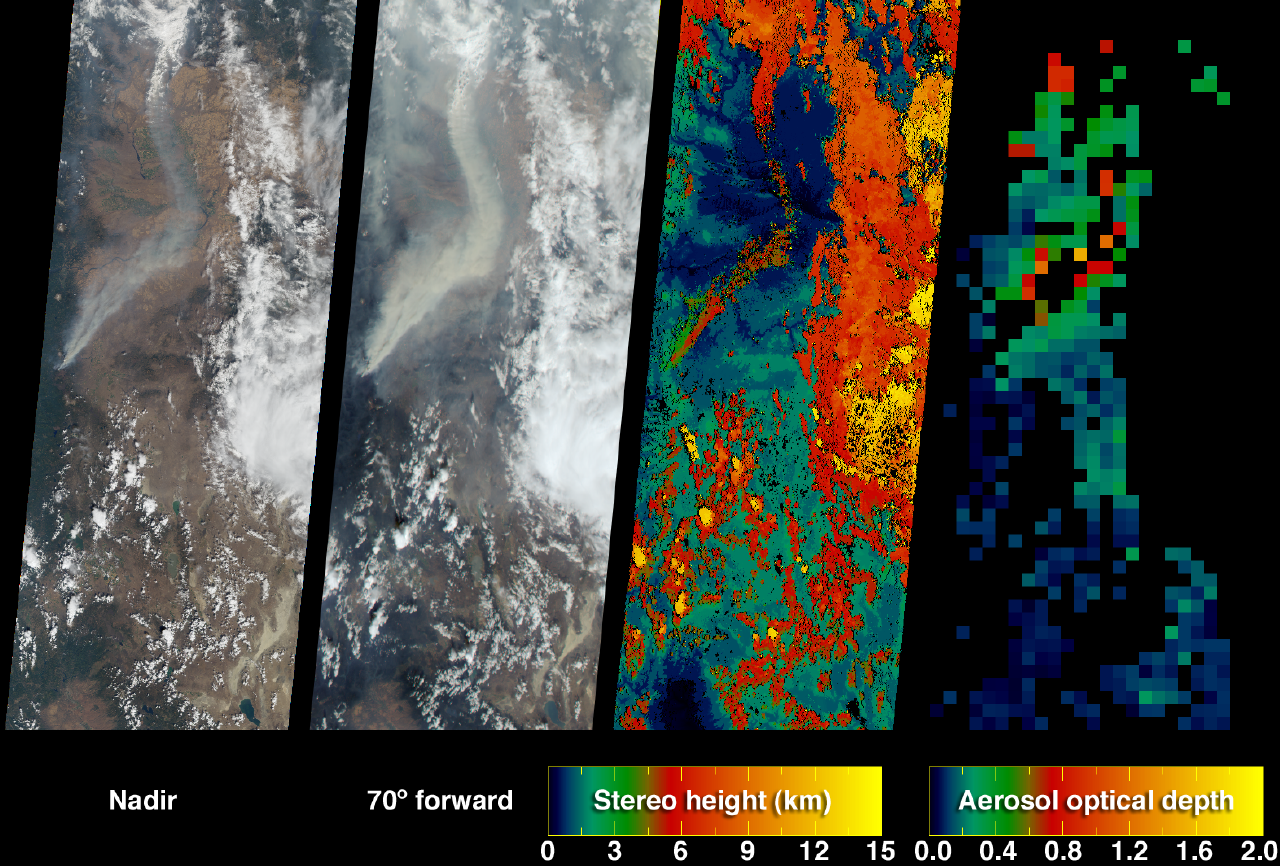

Smoke Plumes from the B&B Complex Fires, Oregon

The extent, height, and amount of smoke originating from the B&B Complex Fires in central Oregon are captured in these September 4, 2003 views from the Multi-angle Imaging SpectroRadiometer (MISR). When the data were acquired, the Booth and Bear Butte Fires had been underway for 16 days and had consumed about 70,000 acres near Sisters, Oregon. Although a distinct plume rises from the location of the Bear Butte Fire (just northwest of the larger Booth Fire), the fire-lines had merged together by this time and became known as the B&B Complex. Centered in the Deschutes and Willamette National Forests, the blazes in these mixed-conifer old-growth forests were aided by earlier dry conditions and fed by heavy fuel loads, regeneration timbers, and large tracts of beetle-killed dead woods.

The left and center-left panels are natural-color images from MISR’s vertical-viewing (nadir) and most obliquely forward-viewing (70-degree) cameras, respectively. The appearance of smoke and haze is enhanced at the more oblique view. The center-right panel is a height field for features exhibiting sufficient spatial contrast for their elevations to be retrieved by MISR’s automated stereo algorithm. The results indicate that the tops of the two main plumes originating from the B&B complex differ in altitude by about 1-2 kilometers. At right is a map of aerosol optical depth, a measure of the amount of aerosol particles present within the atmospheric column. In the central portion of the plume, the smoke was too thick for MISR’s automated optical depth retrieval algorithm to work, and over these areas or locations where clouds or other factors precluded a retrieval the map is colored black.

The animation depicts a “multi-angle fly-over” of the plumes, and was generated using red-band data from MISR’s vertical and backward-viewing cameras. The imagery at each angle was processed to give an approximate perspective view. The final frame of the animation is at the 70-backward viewing angle, and makes visible the relative heights of several plumes and nearby clouds. The dashed line across this image is a data dropout.

The Multi-angle Imaging SpectroRadiometer observes the daylit Earth continuously from pole to pole, and every 9 days views the entire globe between 82 degrees north and 82 degrees south latitude. These data products were generated from a portion of the imagery acquired during Terra orbit 19753. The panels cover an area of approximately 400 kilometers x 986 kilometers and extend from northern California to central Washington. They utilize data from blocks 52 to 58 within World Reference System-2 path 44.

MISR was built and is managed by NASA’s Jet Propulsion Laboratory, Pasadena, CA, for NASA’s Office of Earth Science, Washington, DC. The Terra satellite is managed by NASA’s Goddard Space Flight Center, Greenbelt, MD. JPL is a division of the California Institute of Technology.

Credit: NASA/GSFC/LaRC/JPL, MISR Team